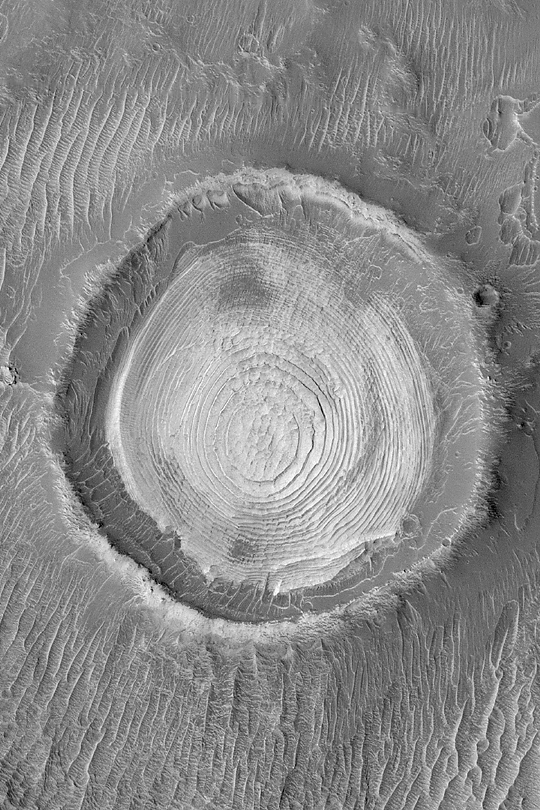

Schiaparelli Sedimentary Rocks

MGS MOC Release No. MOC2-403, 26 June 2003

Some of the most important high resolution imaging results of the Mars Global Surveyor (MGS) Mars Orbiter Camera (MOC) experiment center on discoveries about the presence and nature of the sedimentary rock record on Mars. This old meteor impact crater in northwestern Schiaparelli Basin exhibits a spectacular view of layered, sedimentary rock. The 2.3 kilometer (1.4 miles) wide crater may have once been completely filled with sediment; the material was later eroded to its present form. Dozens of layers of similar thickness and physical properties are now expressed in a wedding cake-like stack in the middle of the crater. Sunlight illuminating the scene from the left shows that the circle, or mesa top, at the middle of the crater stands higher than the other stair-stepped layers. The uniform physical properties and bedding of these layers might indicate that they were originally deposited in a lake (it is possible that the crater was at the bottom of a much larger lake, filling Schiaparelli Basin); alternatively, the layers were deposited by settling out of the atmosphere in a dry environment. This picture was acquired on June 3, 2003, and is located near 0.9°S, 346.2°W.

Credit: NASA/JPL/Malin Space Science Systems